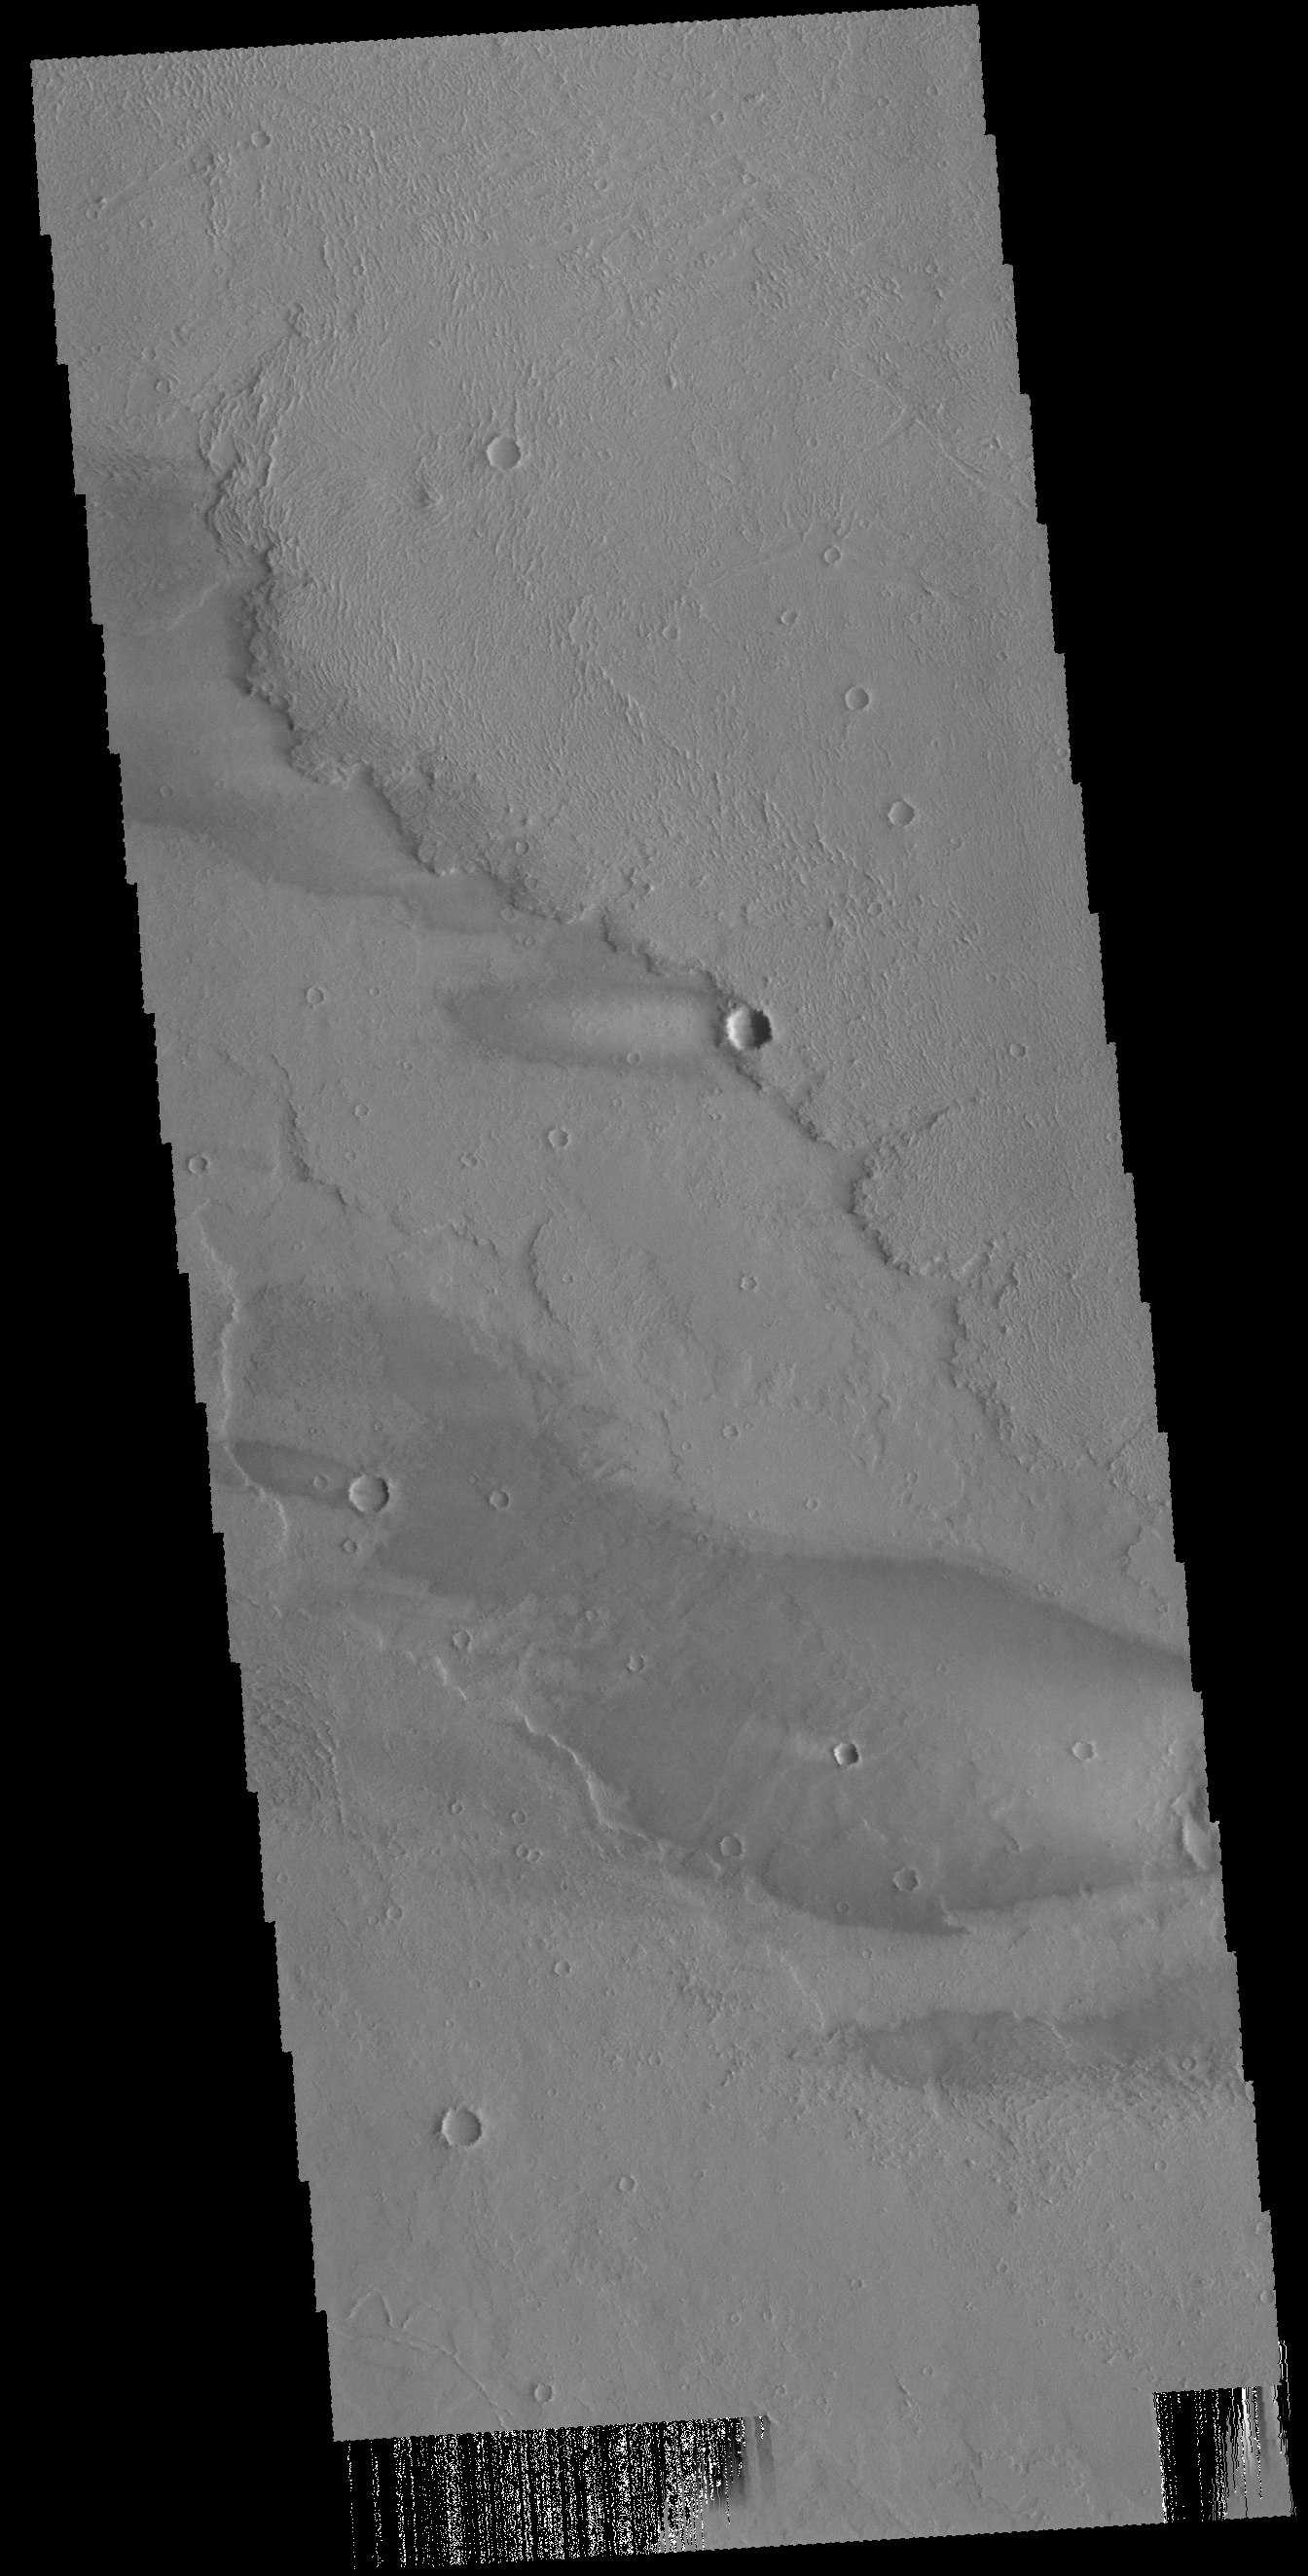

Daedalia Planum Windstreaks

This VIS image shows part of Daedalia Planum as well as several windstreaks. There is a large streak in the bottom half of the frame from a large crater off the image to the right. The “tail” of the windstreak is on the downwind side of the crater.

Credit: NASA/JPL-Caltech/ASU